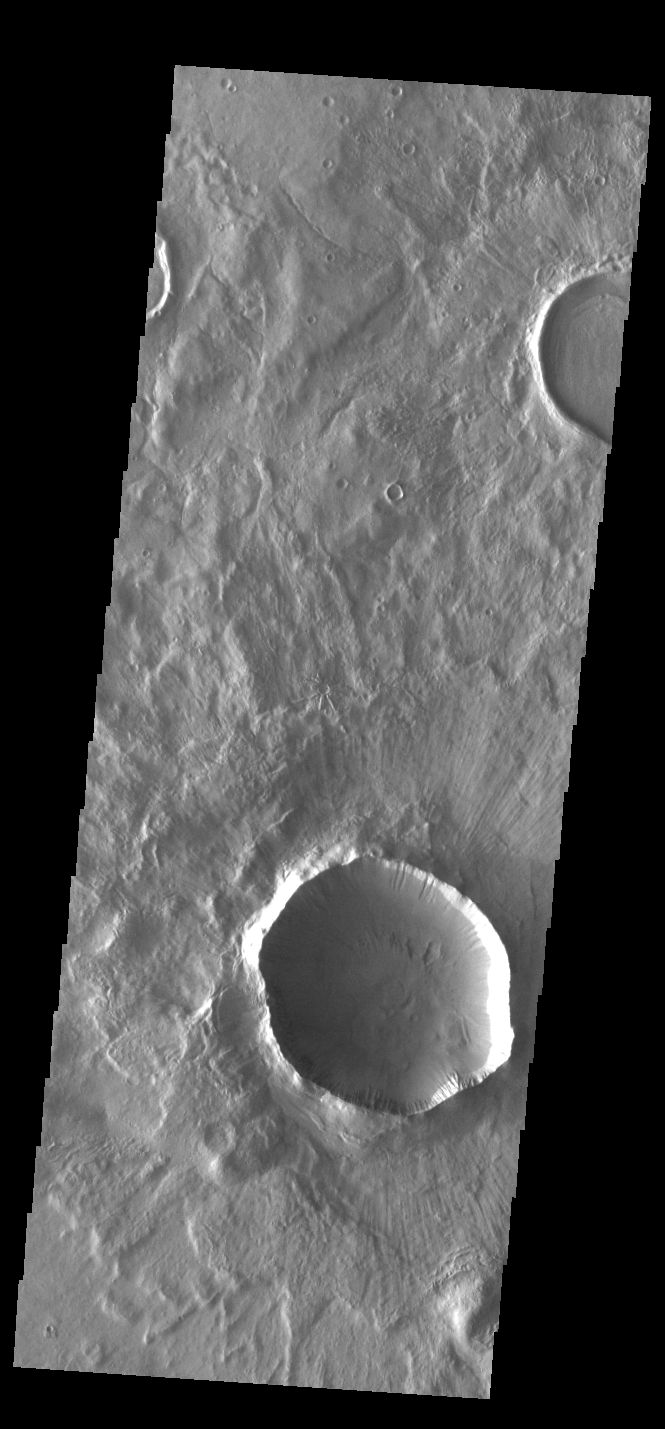

Grooved Crater Ejecta

This VIS image shows an unnamed crater located in Terra Sirenum. The surface of the ejecta contains radial grooves, visible on the thicker ejecta near the crater rim. The formation mechanism for the grooves is still unknown but several theories exist including basal surge flows and air pressure rock entrainment. Several gullies dissect the inner crater rim.

Credit: NASA/JPL-Caltech/ASU